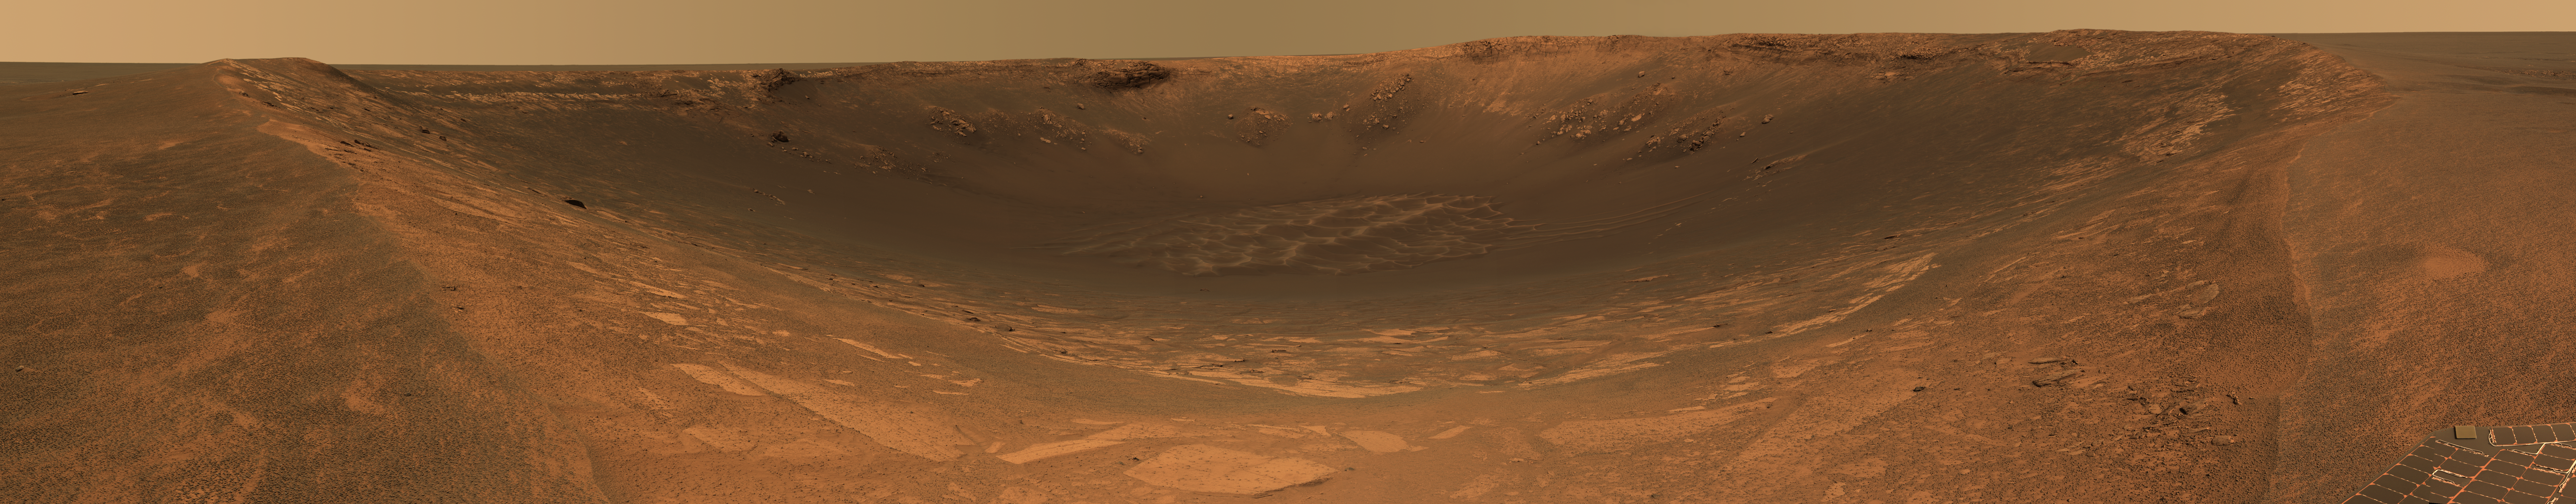

A Crater of Clues to Mars’ Buried Past

This approximate true-color image taken by the panoramic camera on the Mars Exploration Rover Opportunity shows the impact crater known as “Endurance.” Scientists are eager to explore Endurance for clues to the red planet’s history. The crater’s exposed walls provide a window to what lies beneath the surface of Mars and thus what geologic processes occurred there in the past. While recent studies of the smaller crater nicknamed “Eagle” revealed an evaporating body of salty water, that crater was not deep enough to indicate what came before the water. Endurance may be able to help answer this question, but the challenge is getting to the scientific targets: most of the crater’s rocks are embedded in vertical cliffs. Rover planners are currently developing strategies to overcome this obstacle.

Presently, Opportunity is perched 40 centimeters (15.7 inches) away from the crater’s edge. Endurance is roughly 130 meters (430 feet) across.

This image mosaic was taken by the panoramic camera’s 480-, 530- and 750-nanometer filters on sols 97 and 98. It consists of a total of 258 individual images.

Credit: NASA/JPL/Cornell